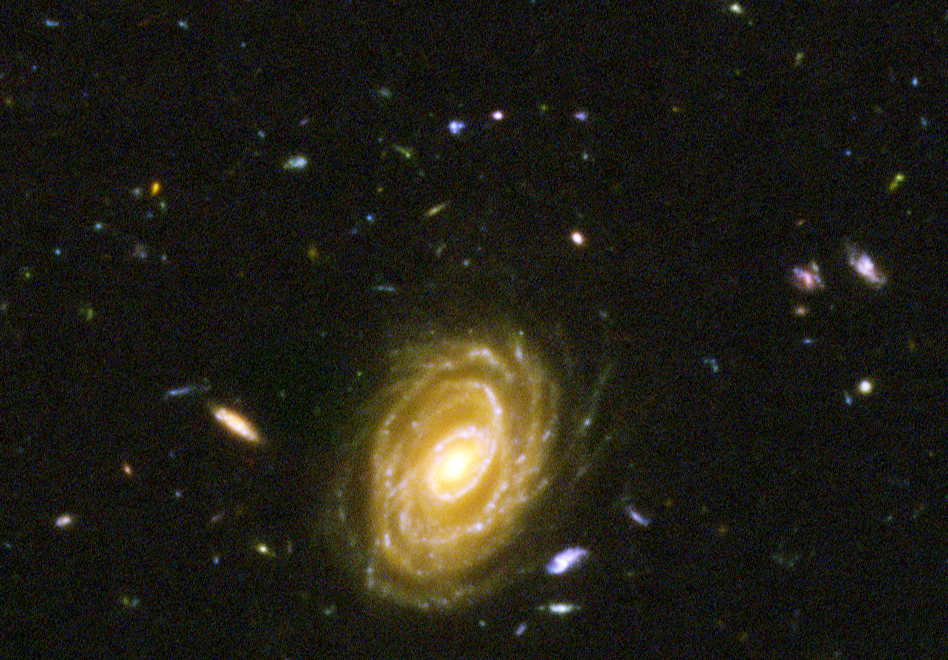

Hubble Visible Light View of "Baby" Galaxy in the Distant Universe

NASA's Spitzer and Hubble Space Telescopes combined forces to uncover one of the most distant galaxies ever seen. The faraway galaxy, named HUDF-JD2 is not seen in this Hubble visible-light image, but was detected in separate images using Hubble's near infrared camera and multi-object spectrometer, and appears even brighter at the longer infrared wavelengths, as revealed by the Spitzer infrared camera.

At visible wavelengths, the light from the galaxy is absorbed by intervening hydrogen gas, and so the galaxy appears faint in the Hubble visible and near-infrared images. The surprise is how bright is appears to Spitzer in the infrared, suggesting a very massive and distant galaxy.

This image is a false-color composite of Hubble/ACS visible-light data, with B-band light represented by blue, V-band light as green and R-band light as red.

Credit: NASA, ESA/JPL-Caltech/B. Mobasher (STScI/ESA)